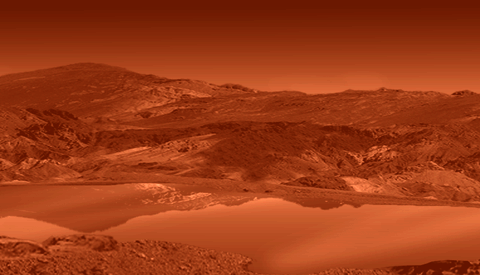

Titan’s Ethane Lake

This artist concept shows a mirror-smooth lake on the surface of the smoggy moon Titan.

Cassini scientists have concluded that at least one of the large lakes observed on Saturn’s moon Titan contains liquid hydrocarbons, and have positively identified ethane. This result makes Titan the only place in our solar system beyond Earth known to have liquid on its surface.

The Cassini-Huygens mission is a cooperative project of NASA, the European Space Agency and the Italian Space Agency. The Jet Propulsion Laboratory, a division of the California Institute of Technology in Pasadena, manages the mission for NASA’s Science Mission Directorate, Washington, D.C. The Cassini orbiter was designed, developed and assembled at JPL.

Credit: NASA/JPL